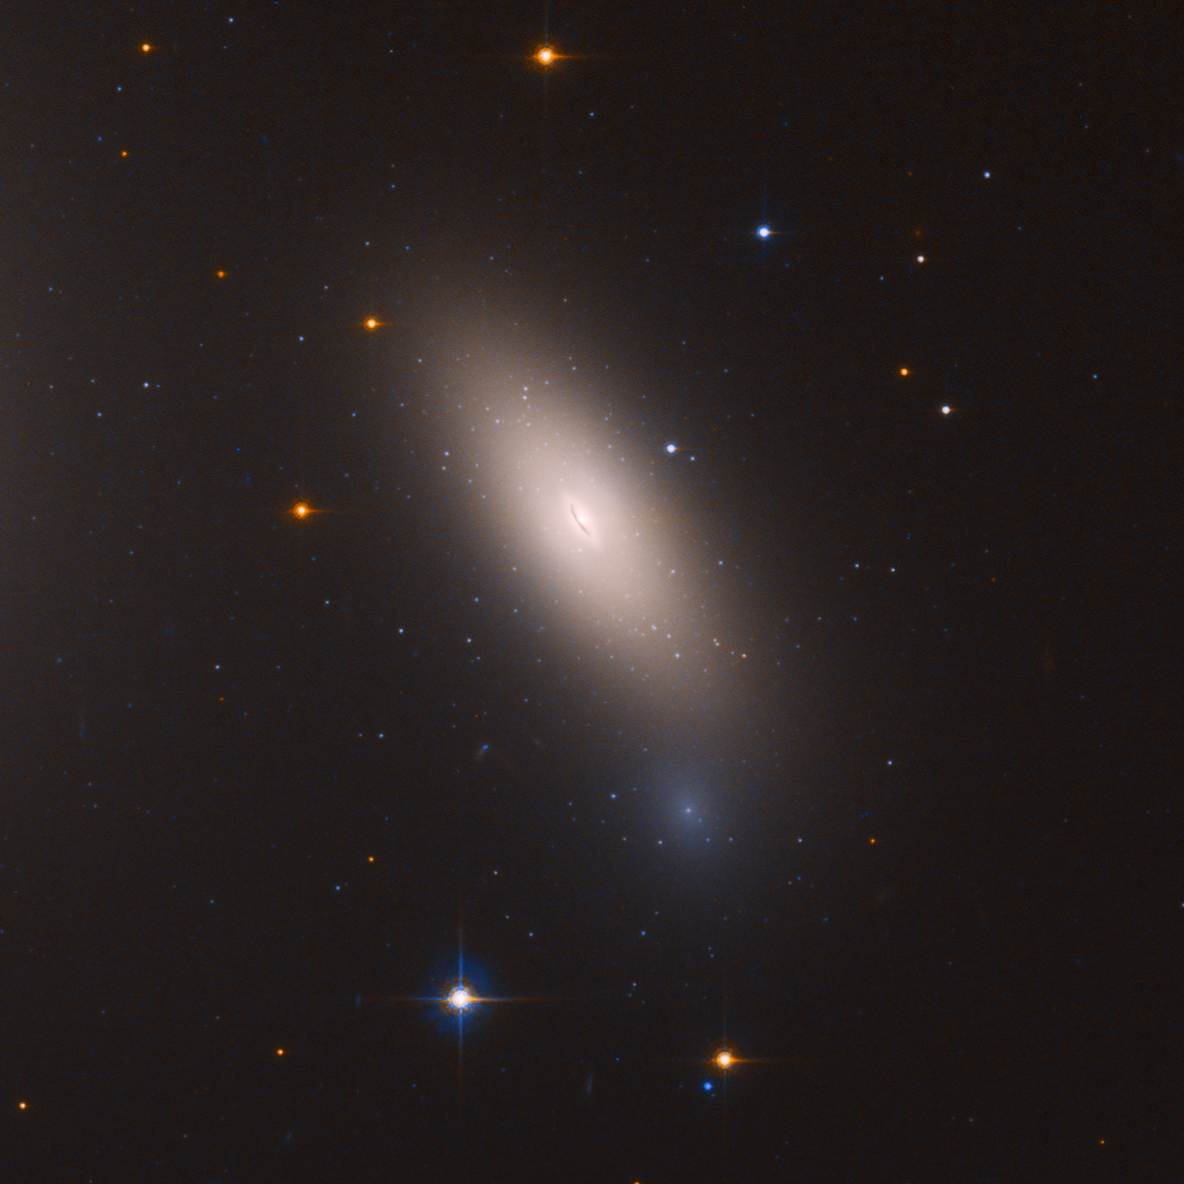

NGC 1277 Closeup

This is a Hubble Space Telescope image of galaxy NGC 1277. The galaxy is unique in that it is considered a relic of what galaxies were like in the early universe. The galaxy is composed exclusively of aging stars that were born 10 billion years ago. But unlike other galaxies in the local universe, it has not undergone any further star formation. Astronomers nickname such galaxies as "red and dead," because the stars are aging and there aren't any successive generations of younger stars.

The telltale sign of the galaxy's "arrested development" lies in the ancient globular clusters that swarm around it. The reddish clusters are the strongest evidence that the galaxy went out of the star-making business long ago. Otherwise, there would be a lot of blue globular star clusters, which are largely absent. The lack of blue clusters suggests that NGC 1277 never grew further by gobbling up surrounding galaxies. The galaxy lives near the center of the Perseus cluster of over 1,000 galaxies, located 240 million light-years away from Earth. NGC 1277 is moving so fast through the cluster, at 2 million miles per hour, that it cannot merge with other galaxies to collect stars or pull in gas to fuel star formation. In addition, near the galaxy cluster center, intergalactic gas is so hot it cannot cool to condense and form stars.

Credit: NASA, ESA, and M. Beasley (Instituto de Astrofísica de Canarias)